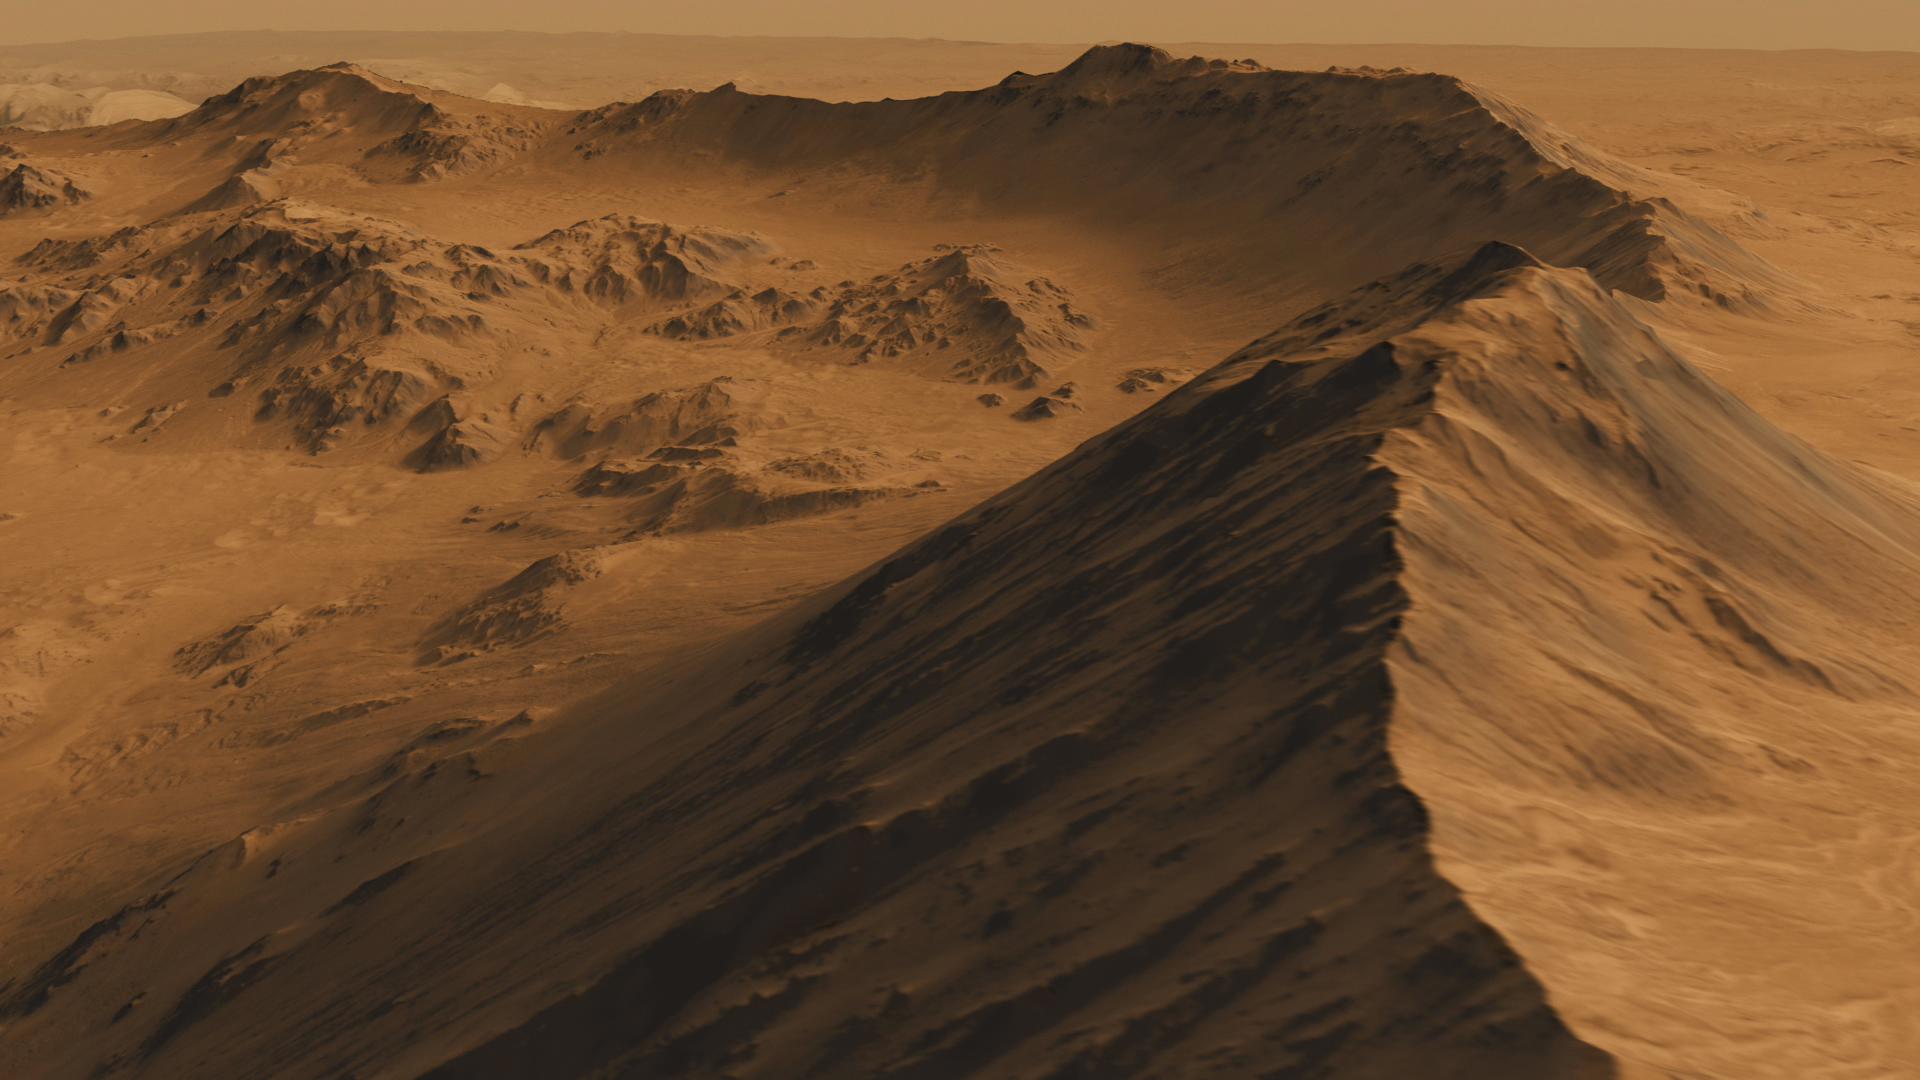

Mountainous Crater Rim on Mars

This is a screen shot from a high-definition simulated movie of Mojave Crater on Mars, based on images taken by the High Resolution Imaging Science Experiment (HiRISE) camera on NASA’s Mars Reconnaissance Orbiter. A 3-D surface model was created using stereo pairs from the HiRISE camera. Mojave Crater has a diameter of 60 kilometers (37 miles).

The University of Arizona Lunar and Planetary Laboratory operates HiRISE, which was built by Ball Aerospace & Technologies Corp., Boulder, Colo. NASA’s Jet Propulsion Laboratory, a division of the California Institute of Technology in Pasadena, manages the Mars Reconnaissance Orbiter for NASA’s Science Mission Directorate in Washington. Lockheed Martin Space Systems, Denver, built the orbiter.

Credit: NASA/JPL-Caltech/Univ. of Arizona